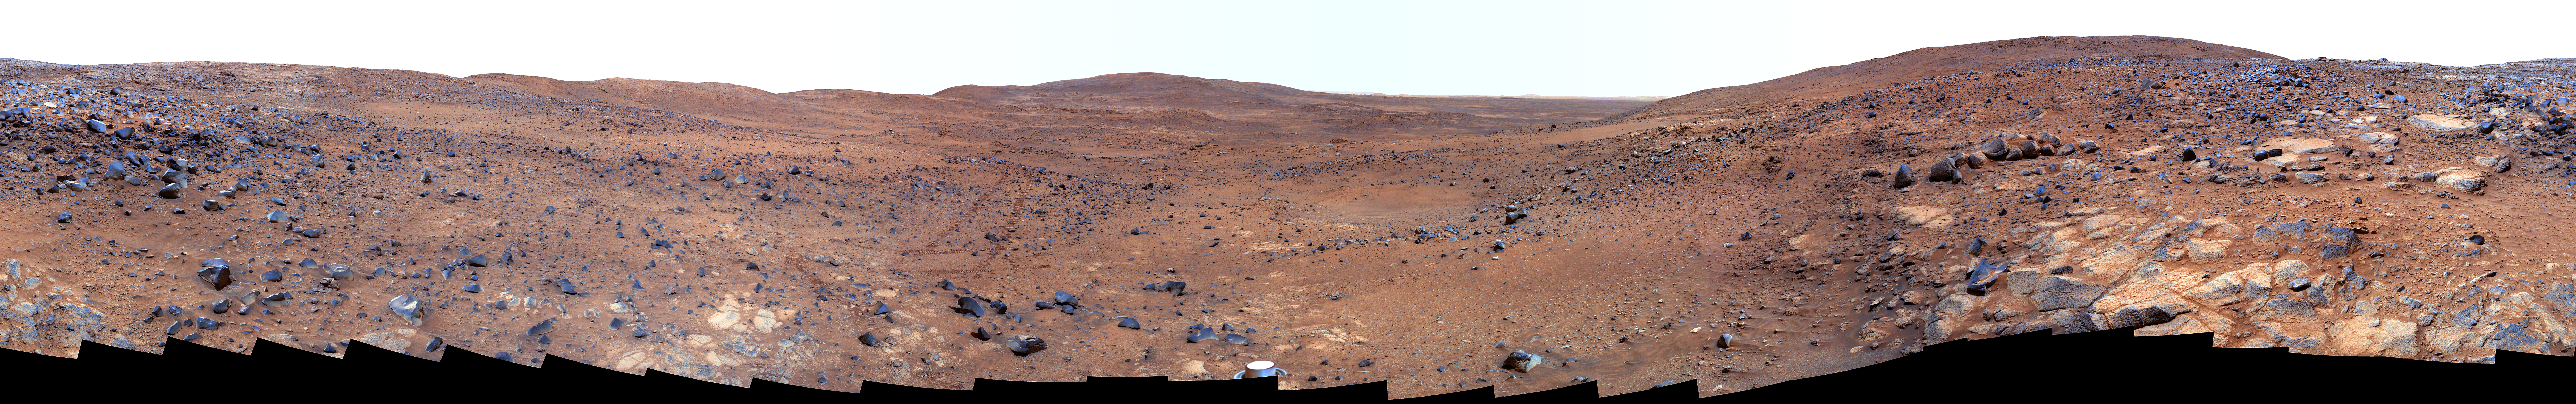

Descent from the Summit of ‘Husband Hill’ (False Color)

In late November 2005 while descending “Husband Hill,” NASA’s Mars Exploration Rover Spirit took the most detailed panorama so far of the “Inner Basin,” the rover’s next target destination. Spirit acquired the 405 individual images that make up this 360-degree view of the surrounding terrain using five different filters on the panoramic camera. The rover took the images on Martian days, or sols, 672 to 677 (Nov. 23 to 28, 2005 — the Thanksgiving holiday weekend).

This image is a false-color rendering using camera’s 750-, 530-, and 430-nanometer filters, emphasizing some colors more than others to enhance striking but subtle color differences among rocks, soils, hills, and plains.

“Home Plate,” a bright, semi-circular feature scientists hope to investigate, is harder to discern in this image than in earlier views taken from higher up the hill. Spirit acquired this more oblique view, known as the “Seminole panorama,” from about halfway down the south flank of Husband Hill, 50 meters (164 feet) or so below the summit. Near the center of the panorama, on the horizon, are “McCool Hill” and “Ramon Hill,” named, like Husband Hill, in honor of the fallen astronauts of the space shuttle Columbia. Husband Hill is visible behind the rover, on the right and left sides of the panorama. An arc of rover tracks made while avoiding obstacles and getting into position to examine rock outcrops can be traced over a long distance by zooming in to explore the panorama in greater detail.

Spirit is now significantly farther downhill toward the center of this panorama, en route to Home Plate and other enigmatic soils and outcrop rocks in the quest to uncover the history of Gusev Crater and the “Columbia Hills.”

Credit: NASA/JPL/Cornell